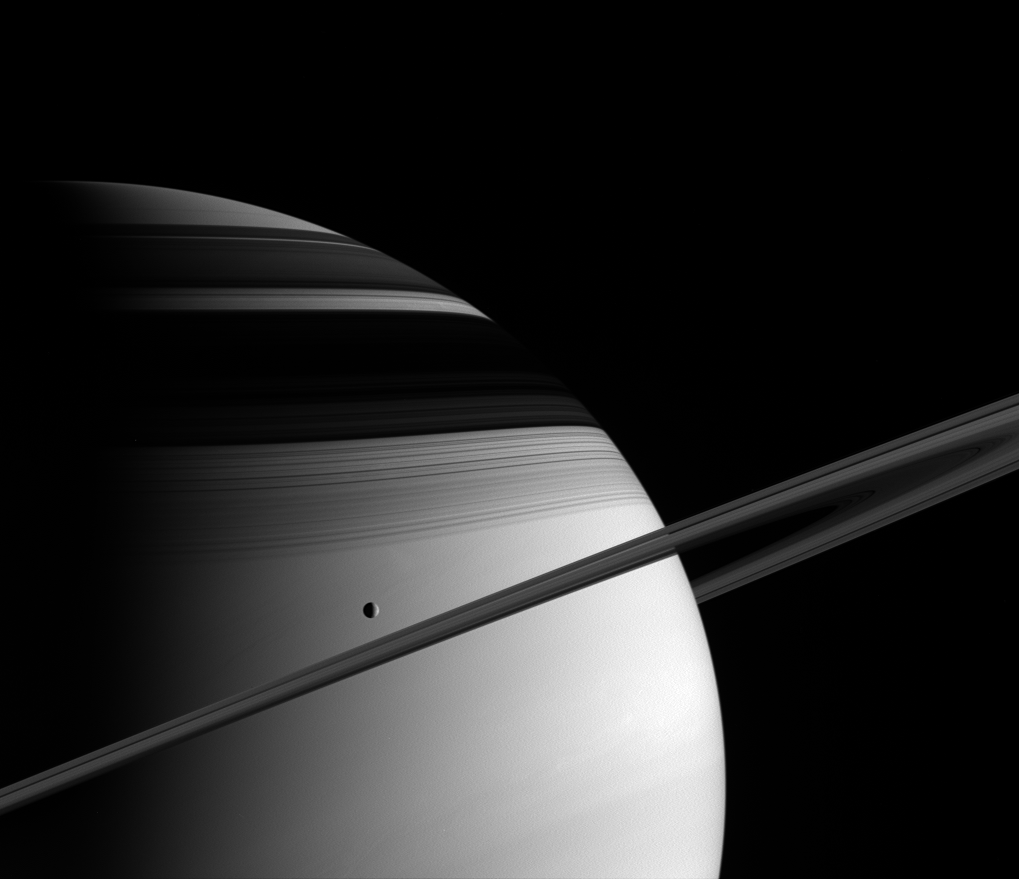

Fantasy Made Real

The majesty of Saturn overwhelms in this image from Cassini. Saturn’s moon Tethys glides past in its orbit, and the icy rings mask the frigid northern latitudes with their shadows. Tethys is 1,071 kilometers (665 miles) across.

The image was taken in visible green light with the Cassini spacecraft wide-angle camera on June 10, 2005, at a distance of approximately 1.4 million kilometers (900,000 miles) from Saturn. The image scale is 80 kilometers (50 miles) per pixel.

The Cassini-Huygens mission is a cooperative project of NASA, the European Space Agency and the Italian Space Agency. The Jet Propulsion Laboratory, a division of the California Institute of Technology in Pasadena, manages the mission for NASA’s Science Mission Directorate, Washington, D.C. The Cassini orbiter and its two onboard cameras were designed, developed and assembled at JPL. The imaging team is based at the Space Science Institute, Boulder, Colo.

Credit: NASA/JPL/Space Science Institute